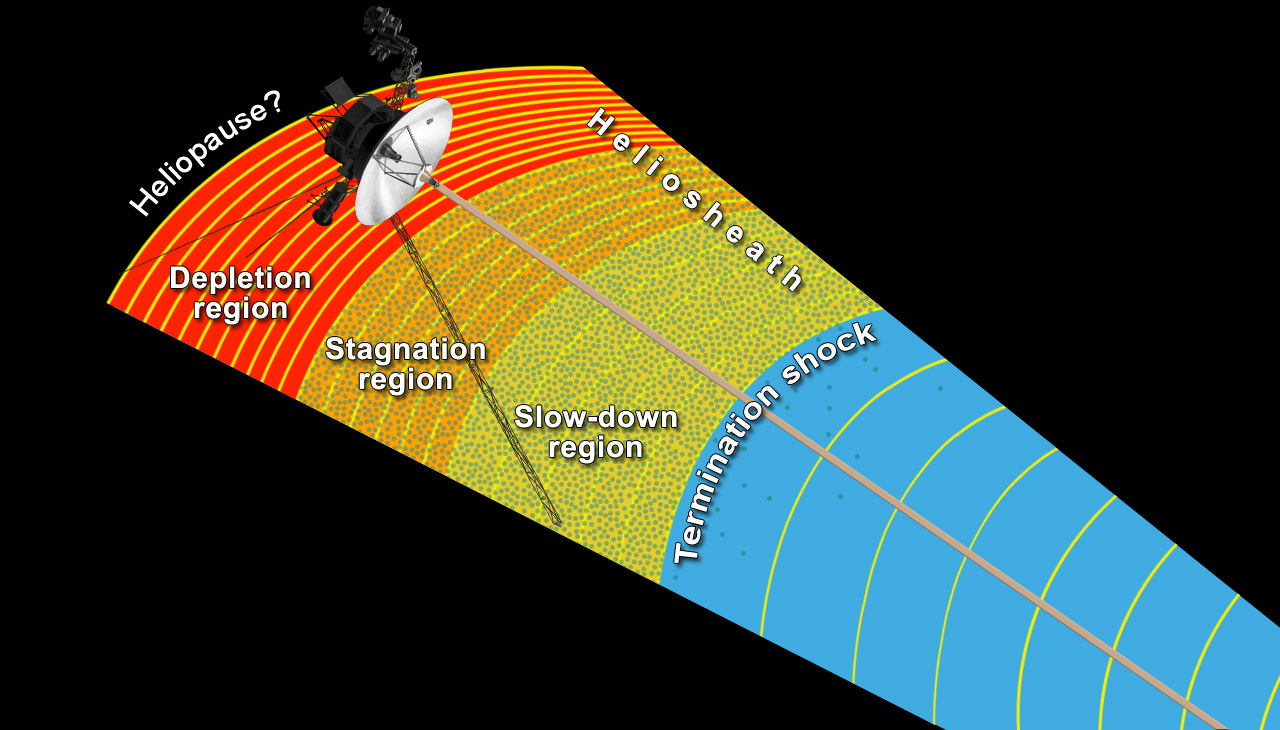

Transitional Regions at the Heliosphere’s Outer Limits

This artist’s concept shows NASA’s Voyager 1 spacecraft exploring a region called the “depletion region” or “magnetic highway” at the outer limits of our heliosphere, the bubble the sun blows around itself. In this region, the magnetic field lines generated by our sun (yellow arcs) are piling up and intensifying and low-energy charged particles that are accelerated in the heliosphere’s turbulent outer layer (green dots) have disappeared. Scientists think the depletion region is the last region Voyager 1 has to cross before reaching interstellar space, which is the space between stars. Voyager 1 passed a shockwave known as the termination shock in 2004, where solar wind suddenly slowed down and became turbulent. In 2010, it then passed into an area called the “stagnation region” where the outward velocity of the solar wind slowed to zero and sporadically reversed direction. In the slow-down and stagnation regions, the prevalence of low-energy charged particles from our heliosphere jumped dramatically and is indicated by the green dots.

On Aug. 25, 2012, Voyager 1 entered the depletion or magnetic highway region, where the magnetic field acts as a kind of “magnetic highway” allowing energetic ions from inside the heliosphere to escape out, and cosmic rays from interstellar space to zoom in.

Credit: NASA/JPL-Caltech